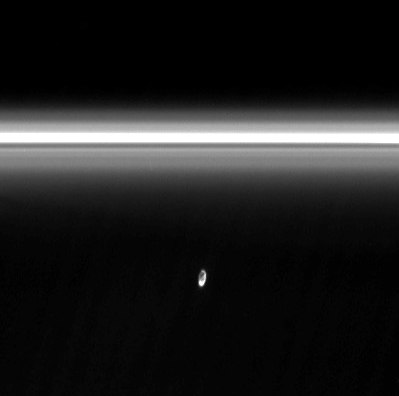

Soft Collision

Soft Collision

The moon Prometheus slowly collides with the diffuse inner edge of Saturn’s F ring in this movie sequence of Cassini images. The oblong moon pulls a streamer of material from the ring and leaves behind a dark channel.

Once during its 14.7-hour orbit of Saturn, Prometheus (102 kilometers, or 63 miles across) reaches the point in its elliptical path, called apoapse, where it is farthest away from Saturn and closest to the F ring. At this point, Prometheus’ gravity is just strong enough to draw a “streamer” of material out of the core region of the F ring.

Initially the dust-sized material drawn away from the ring appears to form a streamer pointing ahead of Prometheus in its orbit. (All orbital motion is towards the right in the movie.) Over time, the streamer falls increasingly farther behind Prometheus because material in the F ring is orbiting slower than the moon. The streamer gets longer and a darker “channel” starts to be seen (to the left of the streamer in the movie).

The creation of such streamers and channels occurs in a cycle that repeats each Prometheus orbit: when Prometheus again reaches apoapse, it draws another streamer of material from the F ring. But since Prometheus orbits faster than the material in the ring, this new streamer is pulled from a different location in the ring about 3.2 degrees (in longitude) ahead of the previous one.

In this way, a whole series of streamer-channels is created along the F ring. In some observations, 10 to 15 streamer-channels can easily be seen in the F ring at one time (see PIA07712). Eventually, a streamer-channel disappears as shearing forces (i.e., Keplerian shear) act to disperse the constituent dust particles.

The movie shows just under half of a complete streamer-channel cycle. The dark frames in the movie represent the period during which Prometheus and the F ring pass through Saturn’s shadow.

The images in the movie were acquired by the Cassini spacecraft narrow-angle camera on Nov. 23 and 24, 2006. The movie sequence consists of 72 clear spectral filter images taken every 10.5 minutes over a period of about 12.5 hours.

The original images were cropped to show only the region around Prometheus and the nearby portion of the F ring. The movie covers the region between 138,000 and 142,000 kilometers (86,000 and 88,000 miles) radially from Saturn and 1 degree in longitude from Prometheus on each side. Each frame was reprojected such that the vertical axis represents distance from Saturn and the horizontal axis represents longitude around Saturn. Image scale is 10 kilometers (6 miles) per pixel in the vertical direction; the images cover 0.005 degrees of longitude in the horizontal direction. Because of the reprojection, the F ring appears straight, rather than slightly curved, as it otherwise would.

Since the F ring has an elliptical shape, its radial distance from Saturn varies by about 1,000 kilometers (620 miles) around the ring. This accounts for the apparent vertical movement of the ring over the course of the movie. Only a very small part of the ring appears in each of the reprojected frames, so the difference in the ring’s radial distance from left to right across any single frame is small enough as to be effectively unnoticeable.

The Cassini-Huygens mission is a cooperative project of NASA, the European Space Agency and the Italian Space Agency. The Jet Propulsion Laboratory, a division of the California Institute of Technology in Pasadena, manages the mission for NASA’s Science Mission Directorate, Washington, D.C. The Cassini orbiter and its two onboard cameras were designed, developed and assembled at JPL. The imaging operations center is based at the Space Science Institute in Boulder, Colo.

Credit: NASA/JPL/Space Science Institute